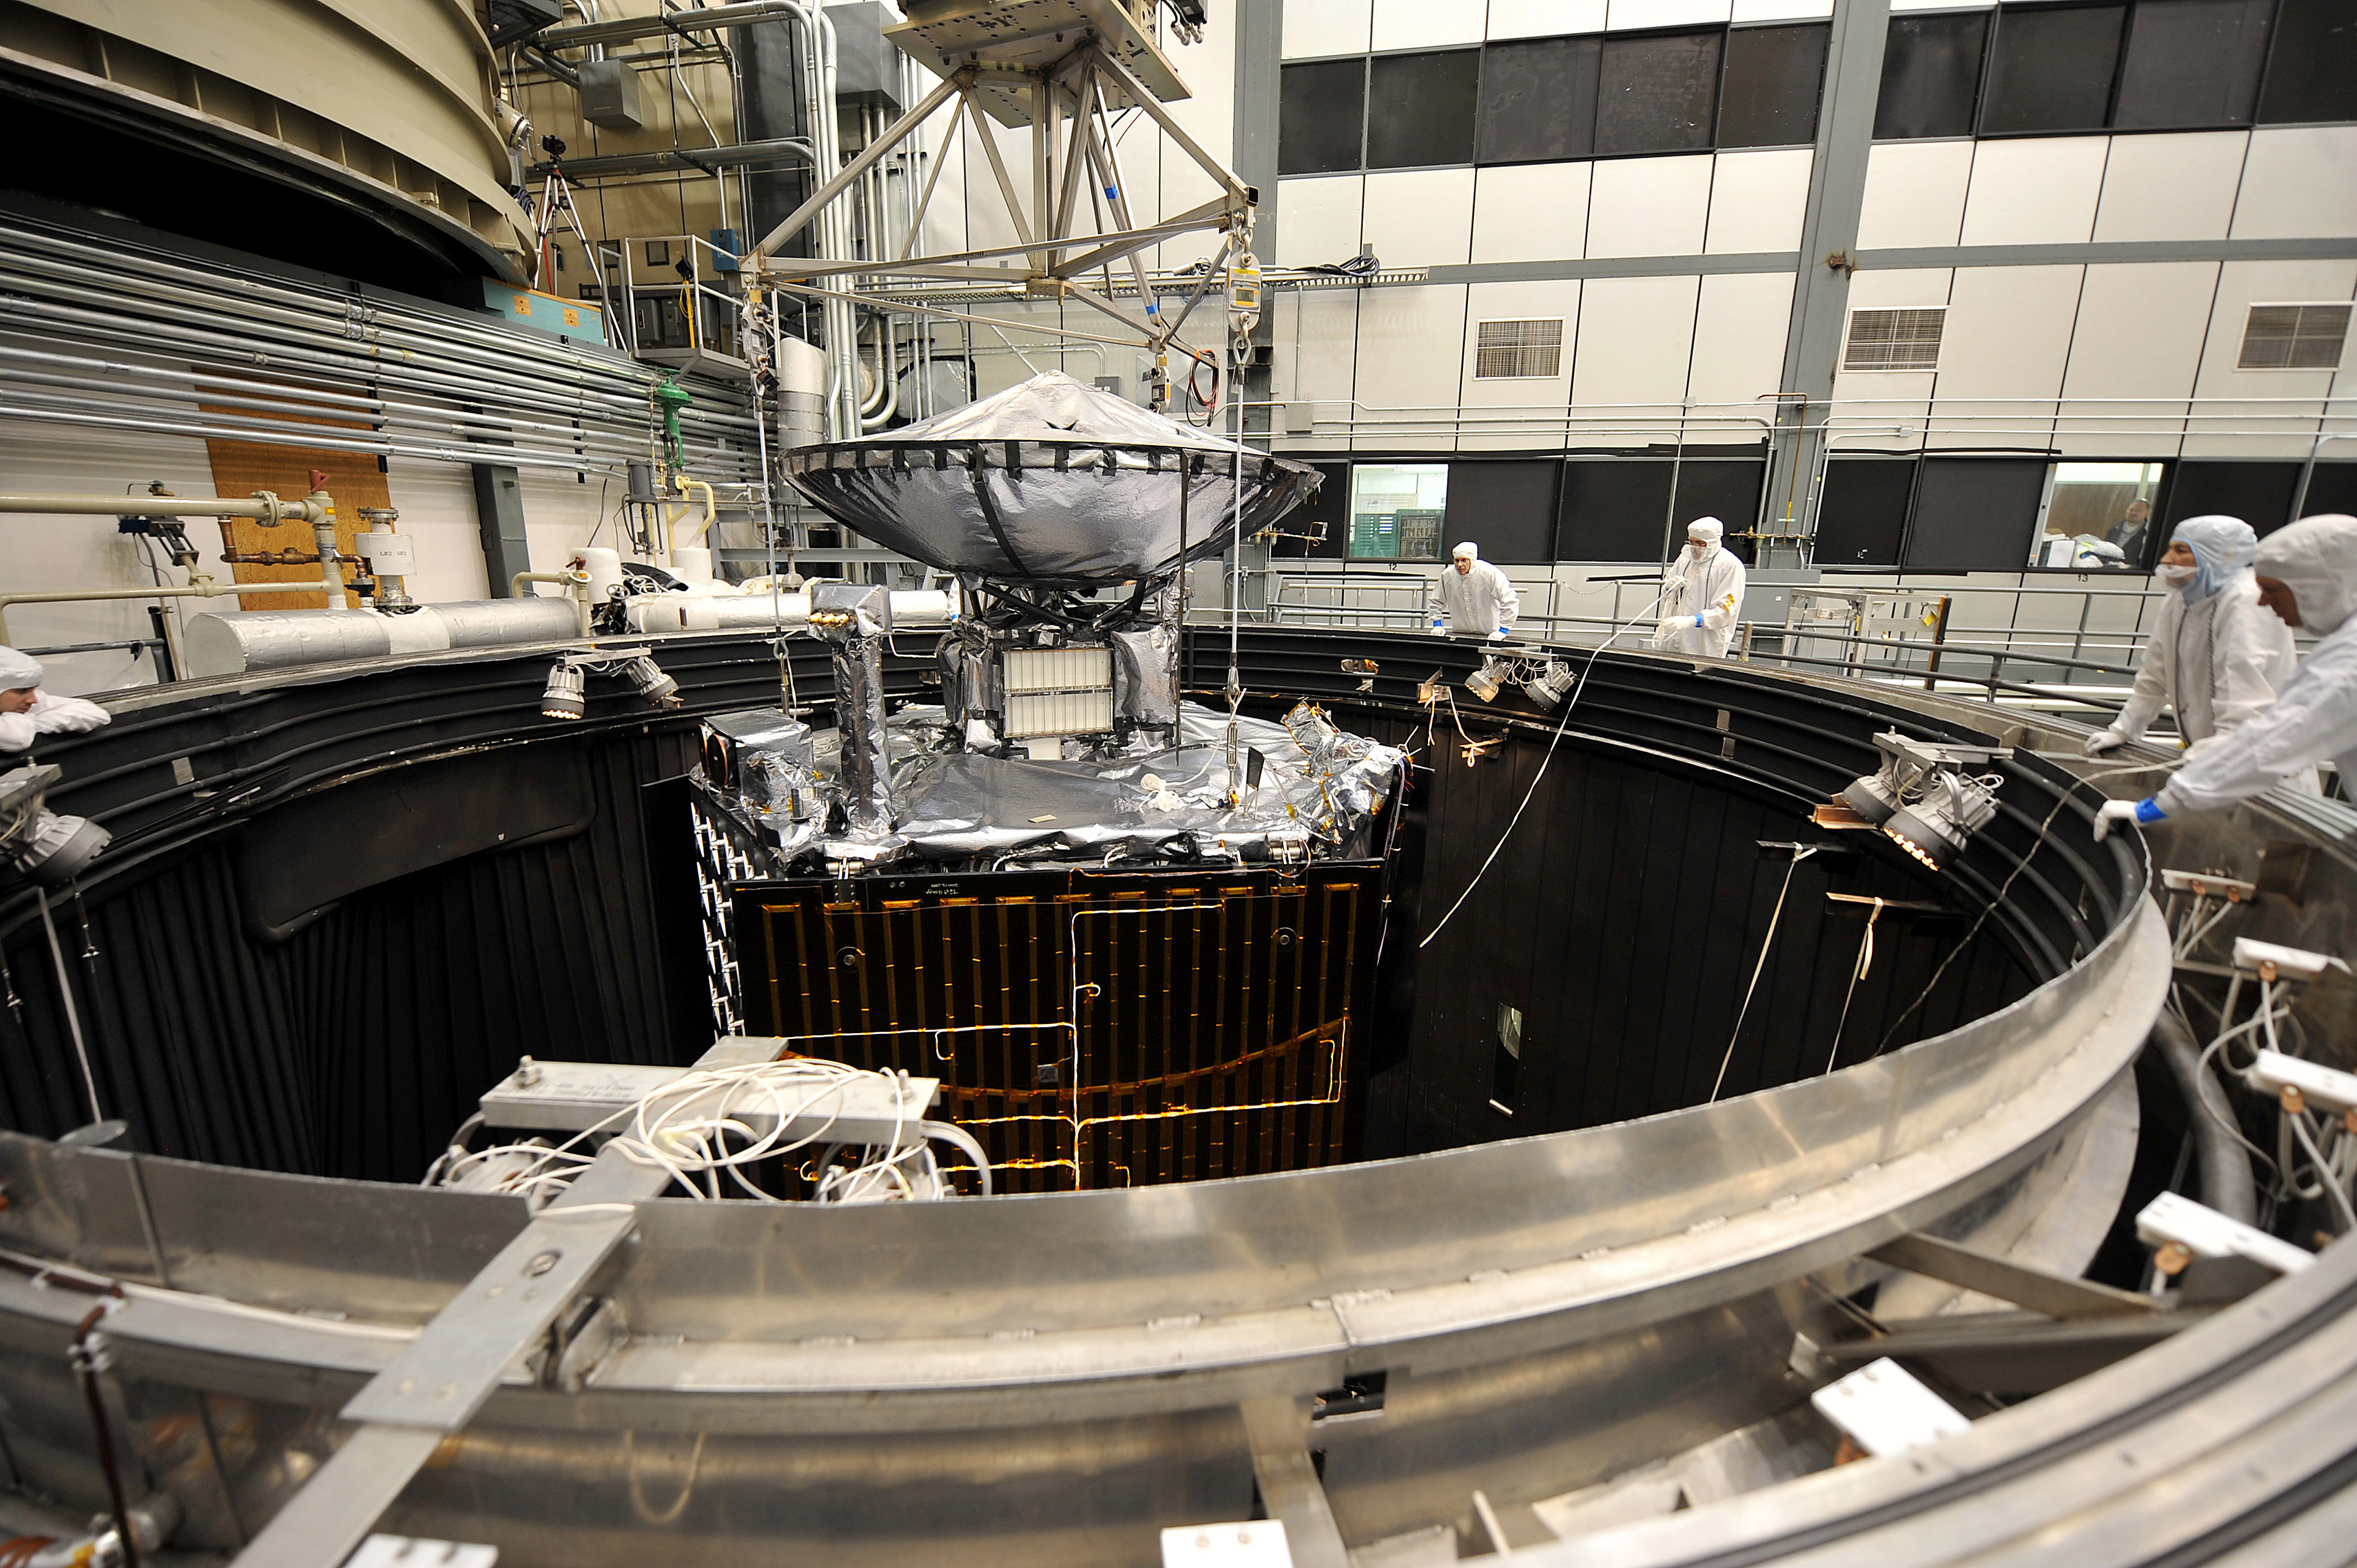

Juno Emerges from Thermal-Vac Testing

NASA’s Juno spacecraft is raised out of a thermal vacuum chamber following tests that simulated the environment of space over the range of conditions the probe will encounter during its mission. When Juno reaches Jupiter in 2016, it will be farther from the sun than any previous solar-powered spacecraft.

This image was taken on March 13, 2011, at Lockheed Martin Space Systems in Denver.

Juno aims to understand the origin and evolution of Jupiter.

NASA’s Jet Propulsion Laboratory, Pasadena, Calif., manages the Juno mission for the principal investigator, Scott Bolton, of Southwest Research Institute at San Antonio, Texas. Lockheed Martin Space Systems, Denver, is building the spacecraft. The Italian Space Agency in Rome is contributing an infrared spectrometer instrument and a portion of the radio science experiment. JPL is a division of the California Institute of Technology in Pasadena.

Credit: NASA/JPL-Caltech/Lockheed Martin